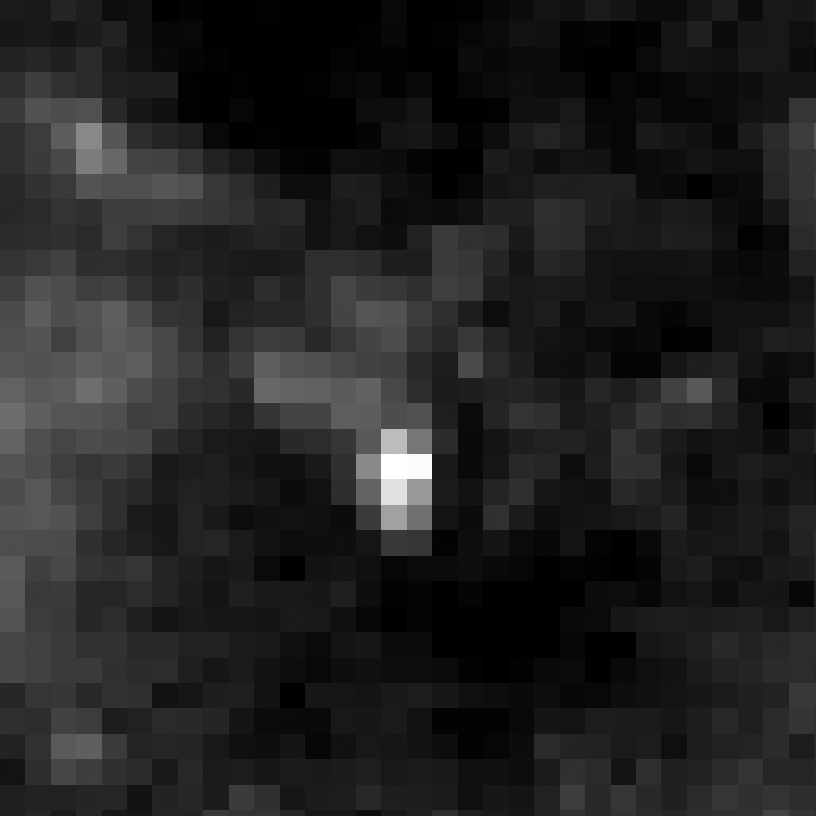

Eta Twin-1 (HST)

Object Name: Eta Twin-1

Credit: NASA, ESA, and R. Khan (GSFC and ORAU)